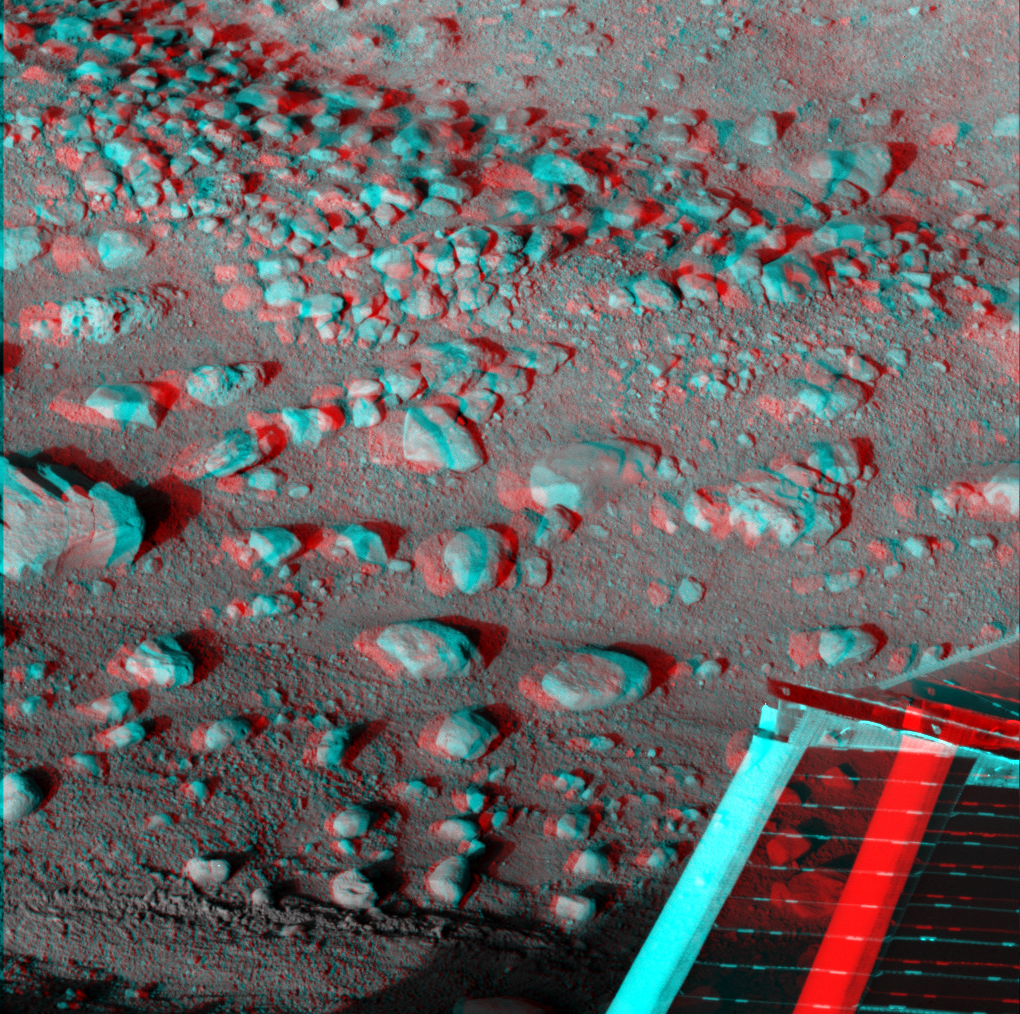

Martian Surface as Seen by Phoenix

This anaglyph, acquired by NASA’s Phoenix Lander’s Surface Stereo Imager on Sol 33, the 33rd Martian day of the mission (June 28, 2008), shows a stereoscopic 3D view of the Martian surface near the lander. Phoenix’s solar panel is seen in the bottom right corner of the image.

The Phoenix Mission is led by the University of Arizona, Tucson, on behalf of NASA. Project management of the mission is by NASA’s Jet Propulsion Laboratory, Pasadena, Calif. Spacecraft development is by Lockheed Martin Space Systems, Denver.

Photojournal Note: As planned, the Phoenix lander, which landed May 25, 2008 23:53 UTC, ended communications in November 2008, about six months after landing, when its solar panels ceased operating in the dark Martian winter.

Credit: NASA/JPL-Caltech/University of Arizona/Texas A&M University